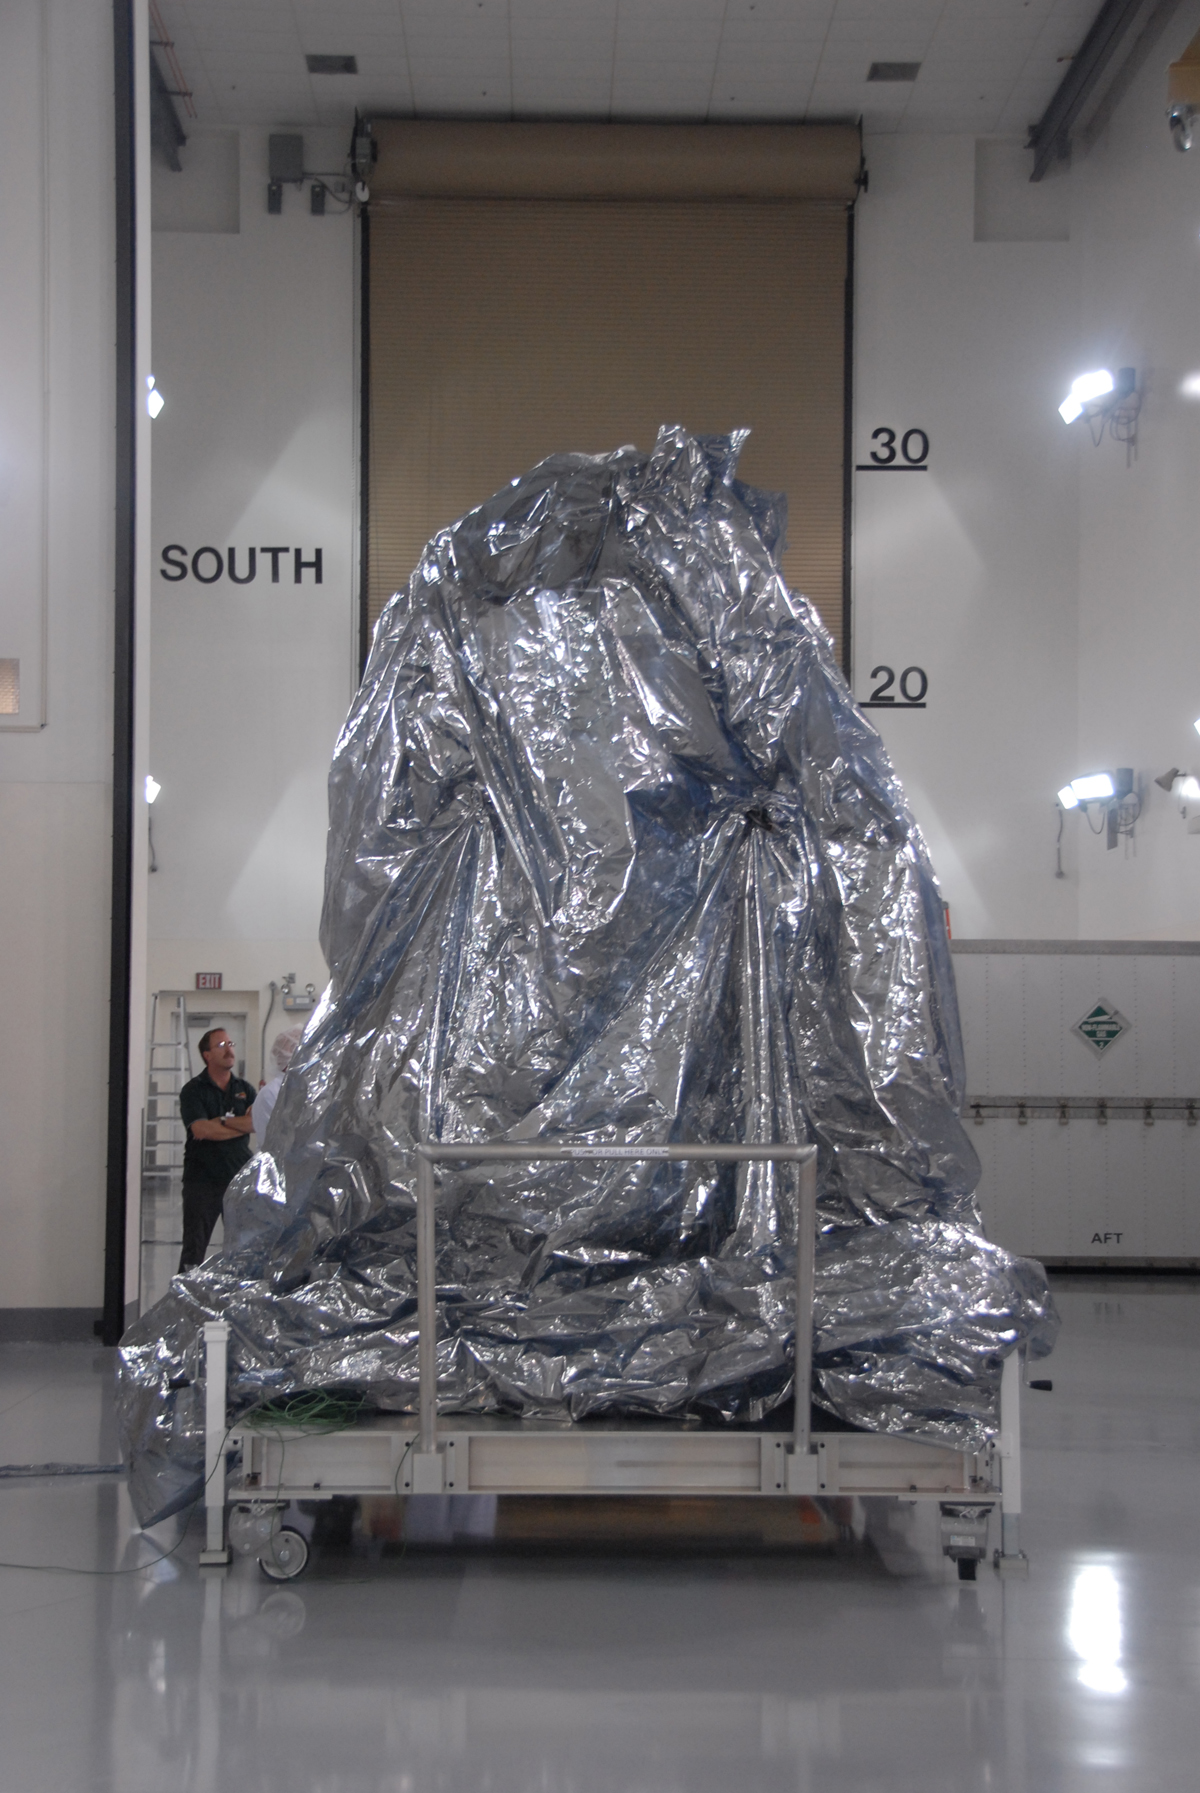

NASA’s WISE Spacecraft in Protective Covering

NASA’s Wide-field Infrared Survey Explorer, or WISE, spacecraft sits with its protective covering.

JPL manages the Wide-field Infrared Survey Explorer for NASA’s Science Mission Directorate. The mission’s principal investigator, Edward Wright, is at UCLA. The mission was competitively selected under NASA’s Explorers Program managed by the Goddard Space Flight Center, Greenbelt, Md. The science instrument was built by the Space Dynamics Laboratory, Logan, Utah, and the spacecraft was built by Ball Aerospace & Technologies Corp., Boulder, Colo. Science operations and data processing will take place at the Infrared Processing and Analysis Center at the California Institute of Technology, also in Pasadena. Caltech manages JPL for NASA.

Credit: NASA/JPL-Caltech